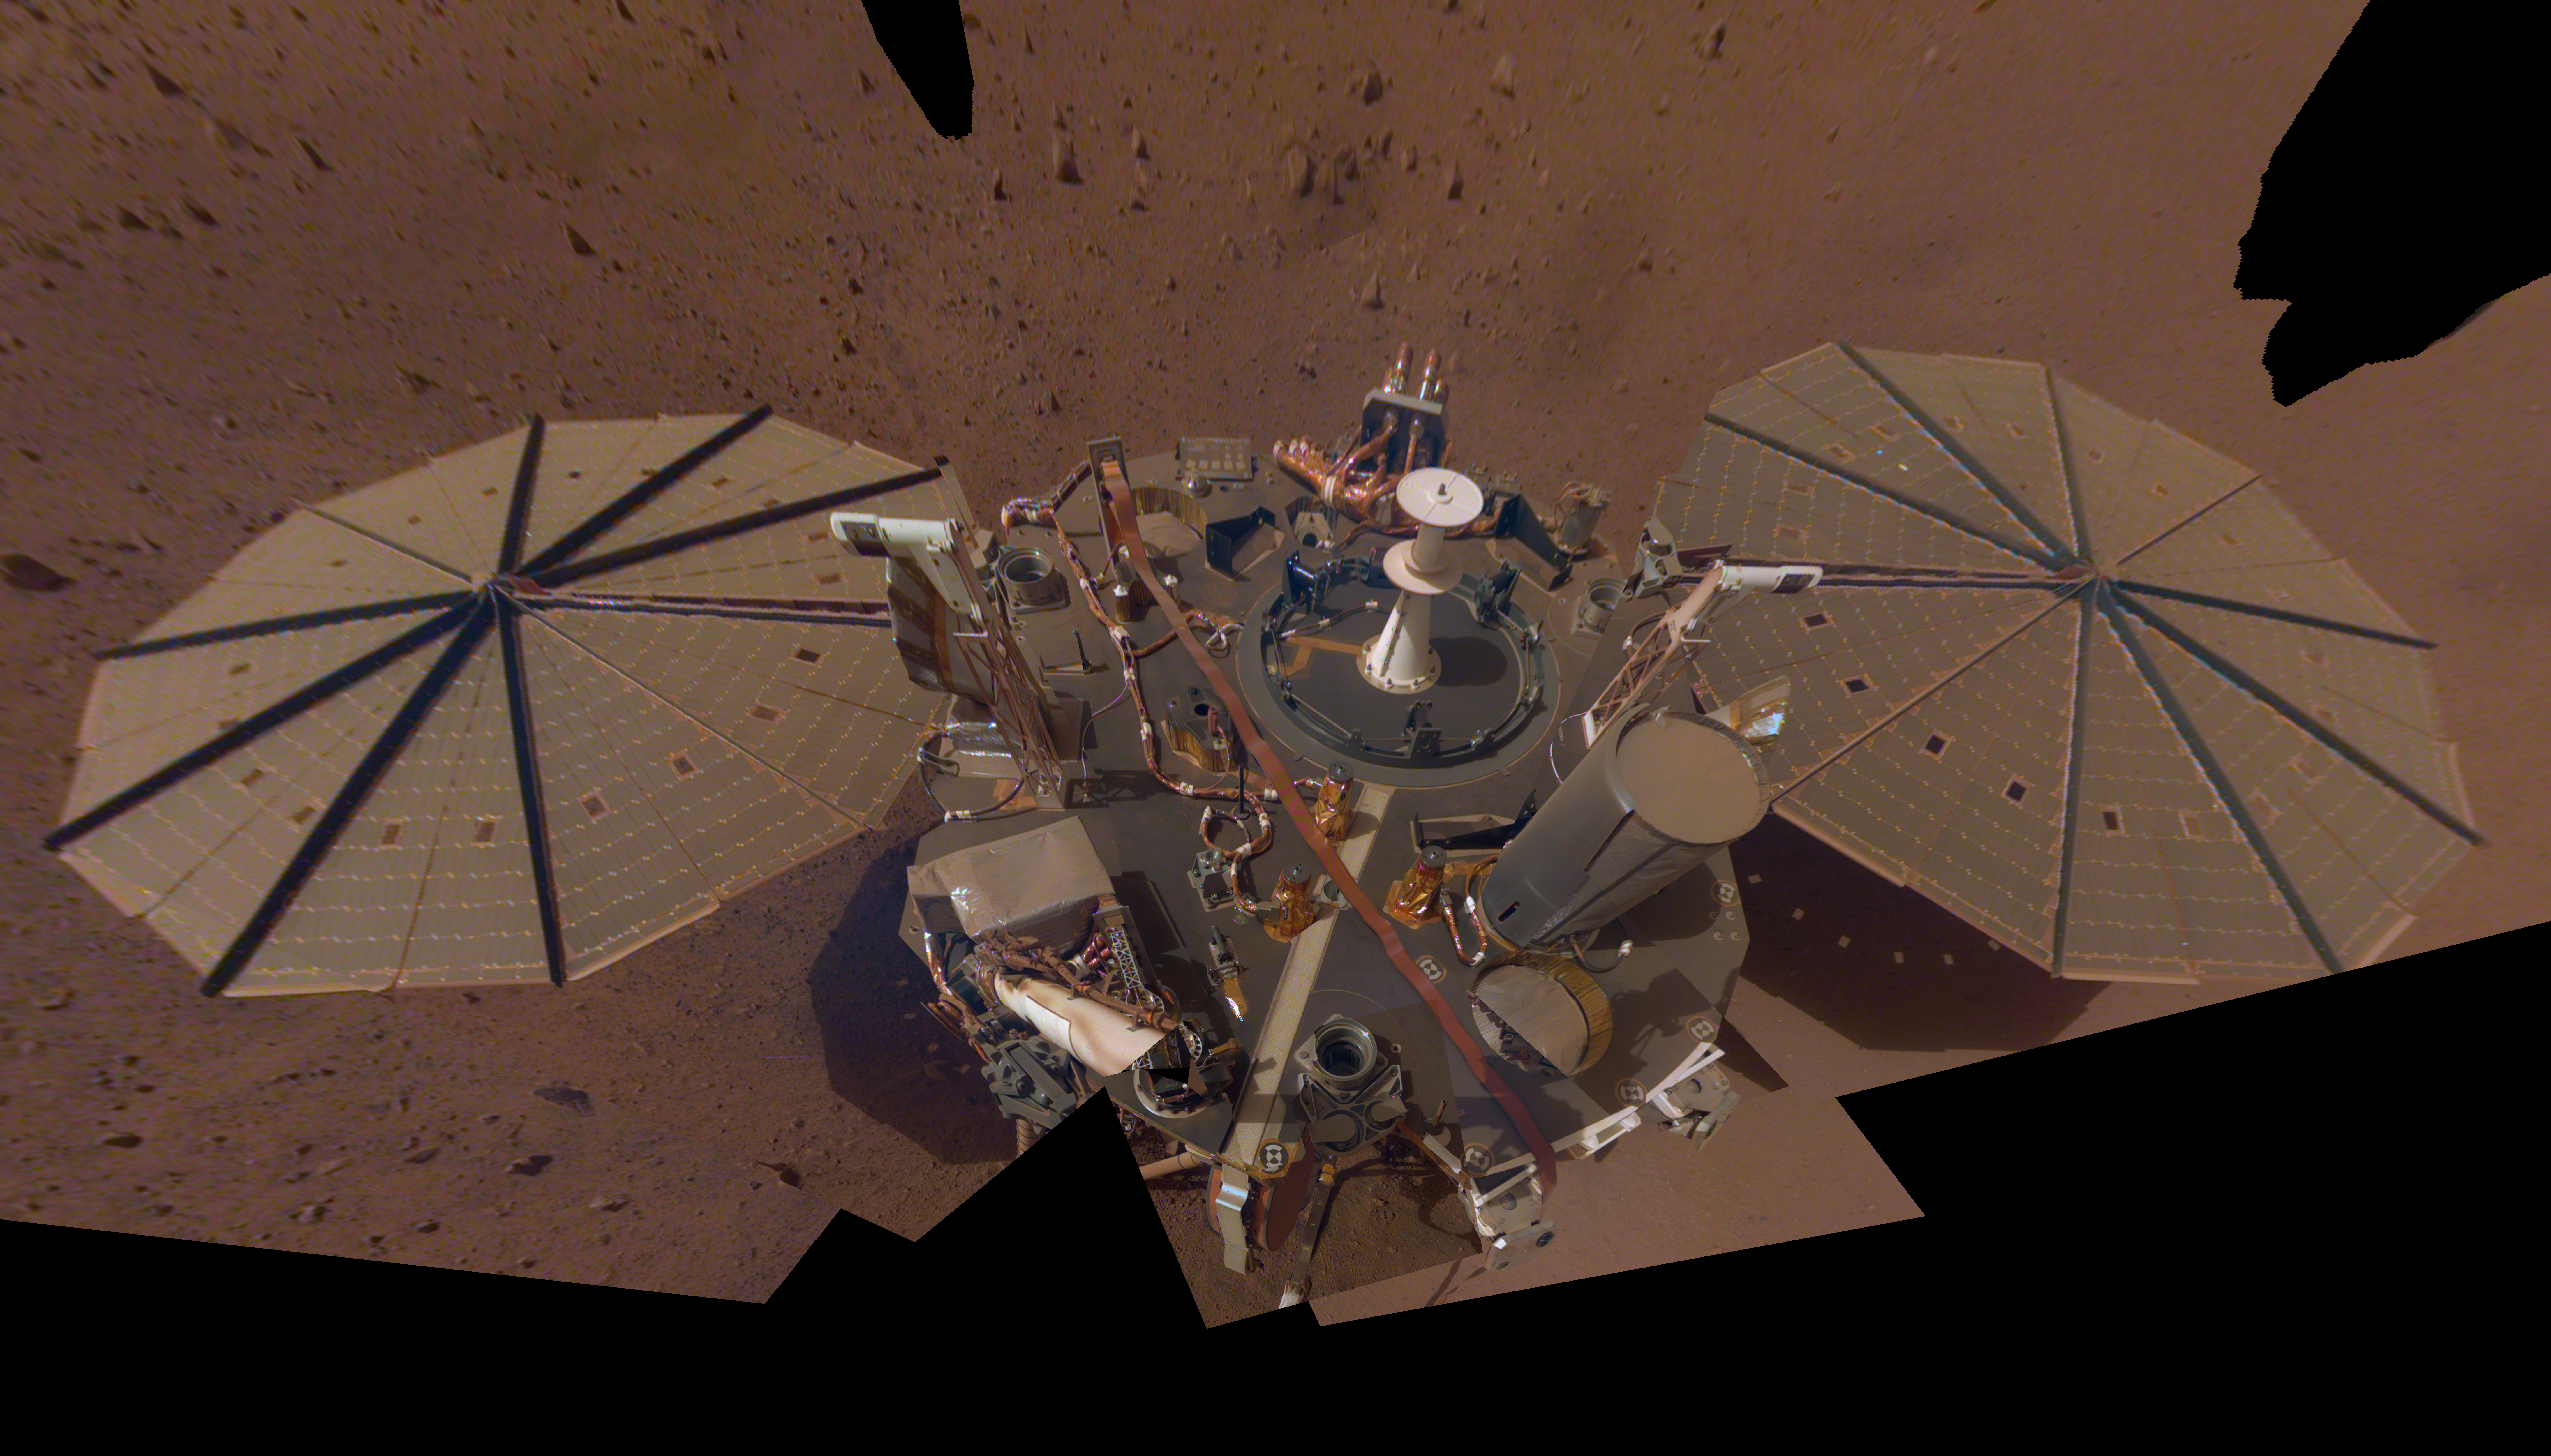

InSight’s Dusty Selfie

This is NASA InSight’s second full selfie on Mars. Since taking its first selfie, the lander has removed its heat probe and seismometer from its deck, placing them on the Martian surface; a thin coating of dust now covers the spacecraft as well.

This selfie is a mosaic made up of 14 images taken on March 15 and April 11 – the 106th and 133rd Martian days, or sols, of the mission – by InSight’s Instrument Deployment Camera, located on its robotic arm.

InSight’s first selfie showed its instruments still on the deck. Now that they’re removed, the viewer can see the spacecraft’s air pressure sensor (white object in center), the tether box for its seismometer and the tether for its heat probe running across the deck. Also visible is its robotic arm and grapple.

JPL manages InSight for NASA’s Science Mission Directorate. InSight is part of NASA’s Discovery Program, managed by the agency’s Marshall Space Flight Center in Huntsville, Alabama. Lockheed Martin Space in Denver built the InSight spacecraft, including its cruise stage and lander, and supports spacecraft operations for the mission.

A number of European partners, including France’s Centre National d’Études Spatiales (CNES) and the German Aerospace Center (DLR), are supporting the InSight mission. CNES provided the Seismic Experiment for Interior Structure (SEIS) instrument to NASA, with the principal investigator at IPGP (Institut de Physique du Globe de Paris). Significant contributions for SEIS came from IPGP; the Max Planck Institute for Solar System Research (MPS) in Germany; the Swiss Federal Institute of Technology (ETH Zurich) in Switzerland; Imperial College London and Oxford University in the United Kingdom; and JPL. DLR provided the Heat Flow and Physical Properties Package (HP3) instrument, with significant contributions from the Space Research Center (CBK) of the Polish Academy of Sciences and Astronika in Poland. Spain’s Centro de Astrobiología (CAB) supplied the temperature and wind sensors.

Credit: NASA/JPL-Caltech